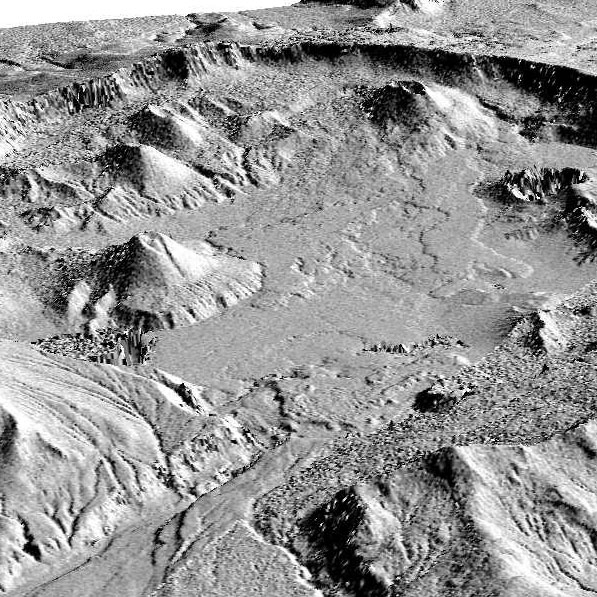

Perspective View of Okmok Volcano, Aleutian Islands, Alaska (#1)

This perspective view shows the caldera of the Okmok volcano in Alaska’s Aleutian Islands.

The shaded relief was generated from and draped over an Airsar-derived digital elevation mosaic.

Airsar collected the Alaska data as part of its PacRim 2000 Mission, which took the instrument to French Polynesia, American and Western Samoa, Fiji, New Zealand, Australia, New Guinea, Indonesia, Malaysia, Cambodia, Philippines, Taiwan, South Korea, Japan, Northern Marianas, Guam, Palau, Hawaii and Alaska. Airsar, part of NASA’s Airborne Science Program, is managed for NASA’s Earth Science Enterprise by JPL. JPL is a division of the California Institute of Technology in Pasadena.

Credit: NASA/JPL/ASF